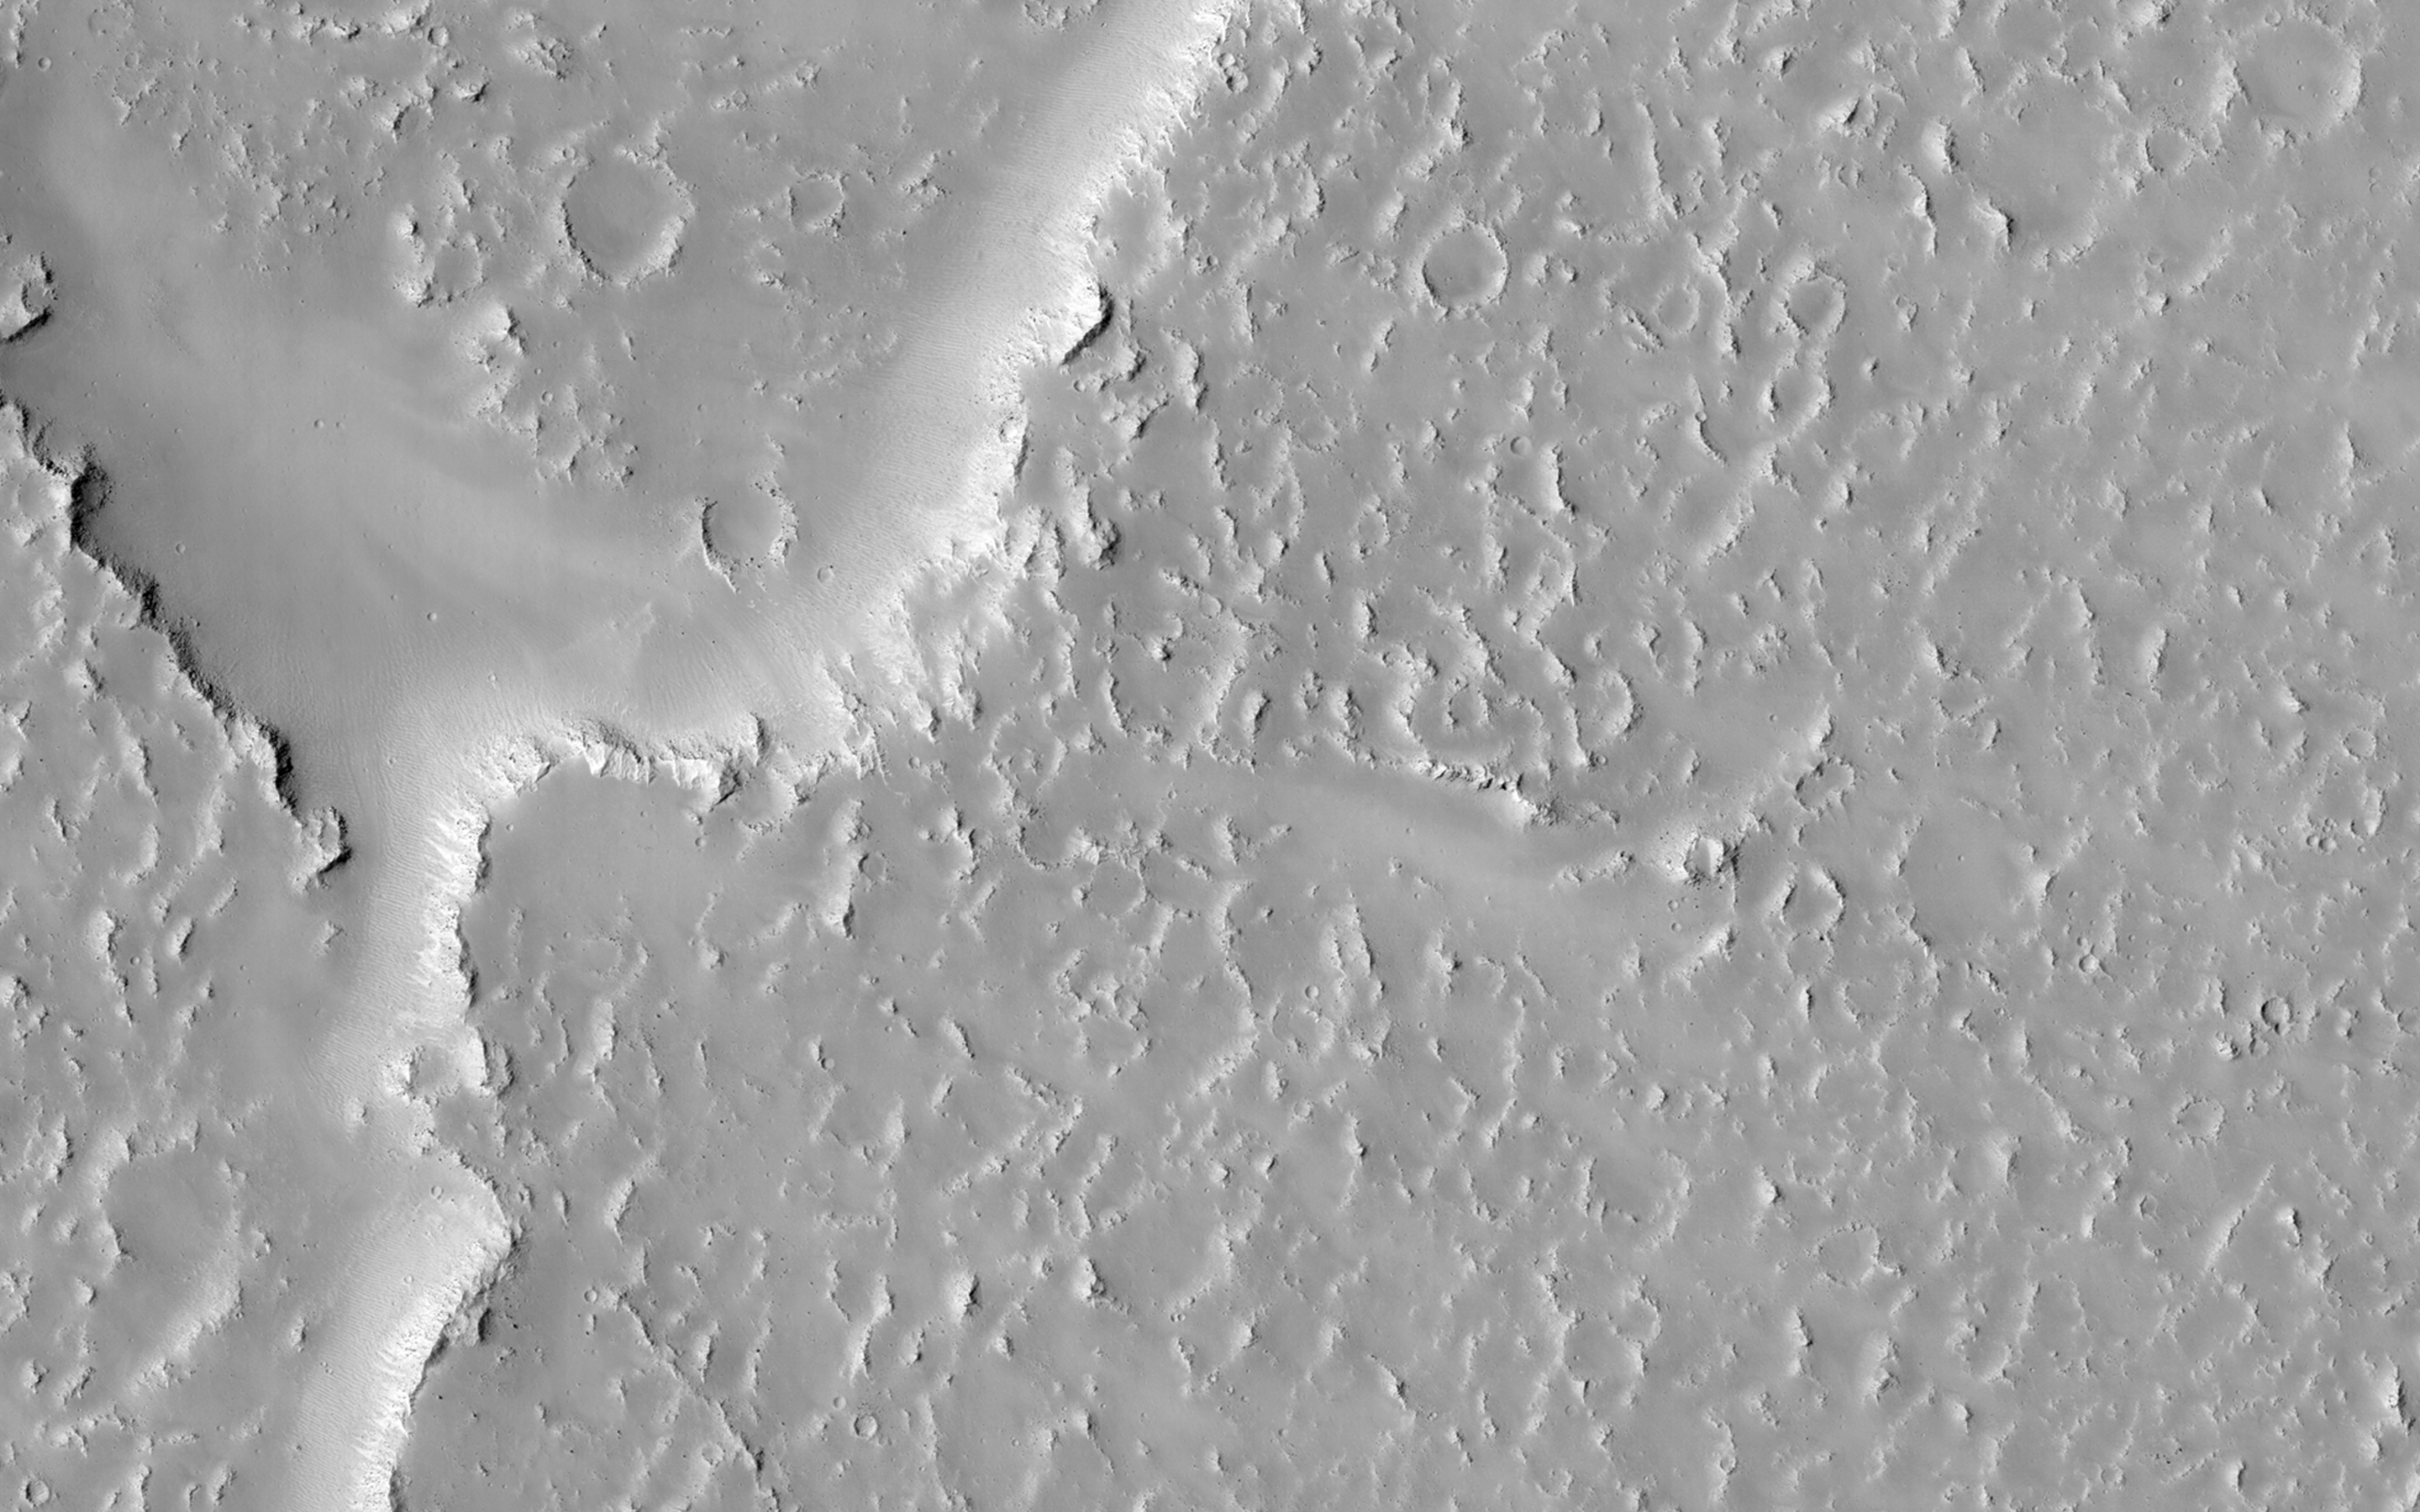

Overlapping Lobate Lava Flows in Daedalia Planum

Lava flows south of Arsia Mons in Daedalia Planum transition from younger flows with elongated, sinuous morphologies to the northeast, to older, broader lobes and sheet flows to the southwest. (The time scale we’re talking about is approximately 100 million to 1 billion years.) At the southern margin of the Tharsis region, older, probably 3-billion year old volcanic plains have been identified where Tharsis flows contact the ancient highlands.

The high-resolution of HiRISE images allows for reconstruction of complex volcanic surfaces, including delineation of individual flow lobes and superposition relationships within a flow field. This image shows a contact between two of the younger, elongate flows to the northeast. Populations of small, superposed impact craters can be used to derive relative and absolute age constraints for individual flows and flow sequences.

HiRISE is one of six instruments on NASA’s Mars Reconnaissance Orbiter. The University of Arizona, Tucson, operates HiRISE, which was built by Ball Aerospace & Technologies Corp., Boulder, Colorado. NASA’s Jet Propulsion Laboratory, a division of the California Institute of Technology in Pasadena, manages the Mars Reconnaissance Orbiter Project for NASA’s Science Mission Directorate, Washington.

Credit: NASA/JPL-Caltech/Univ. of Arizona